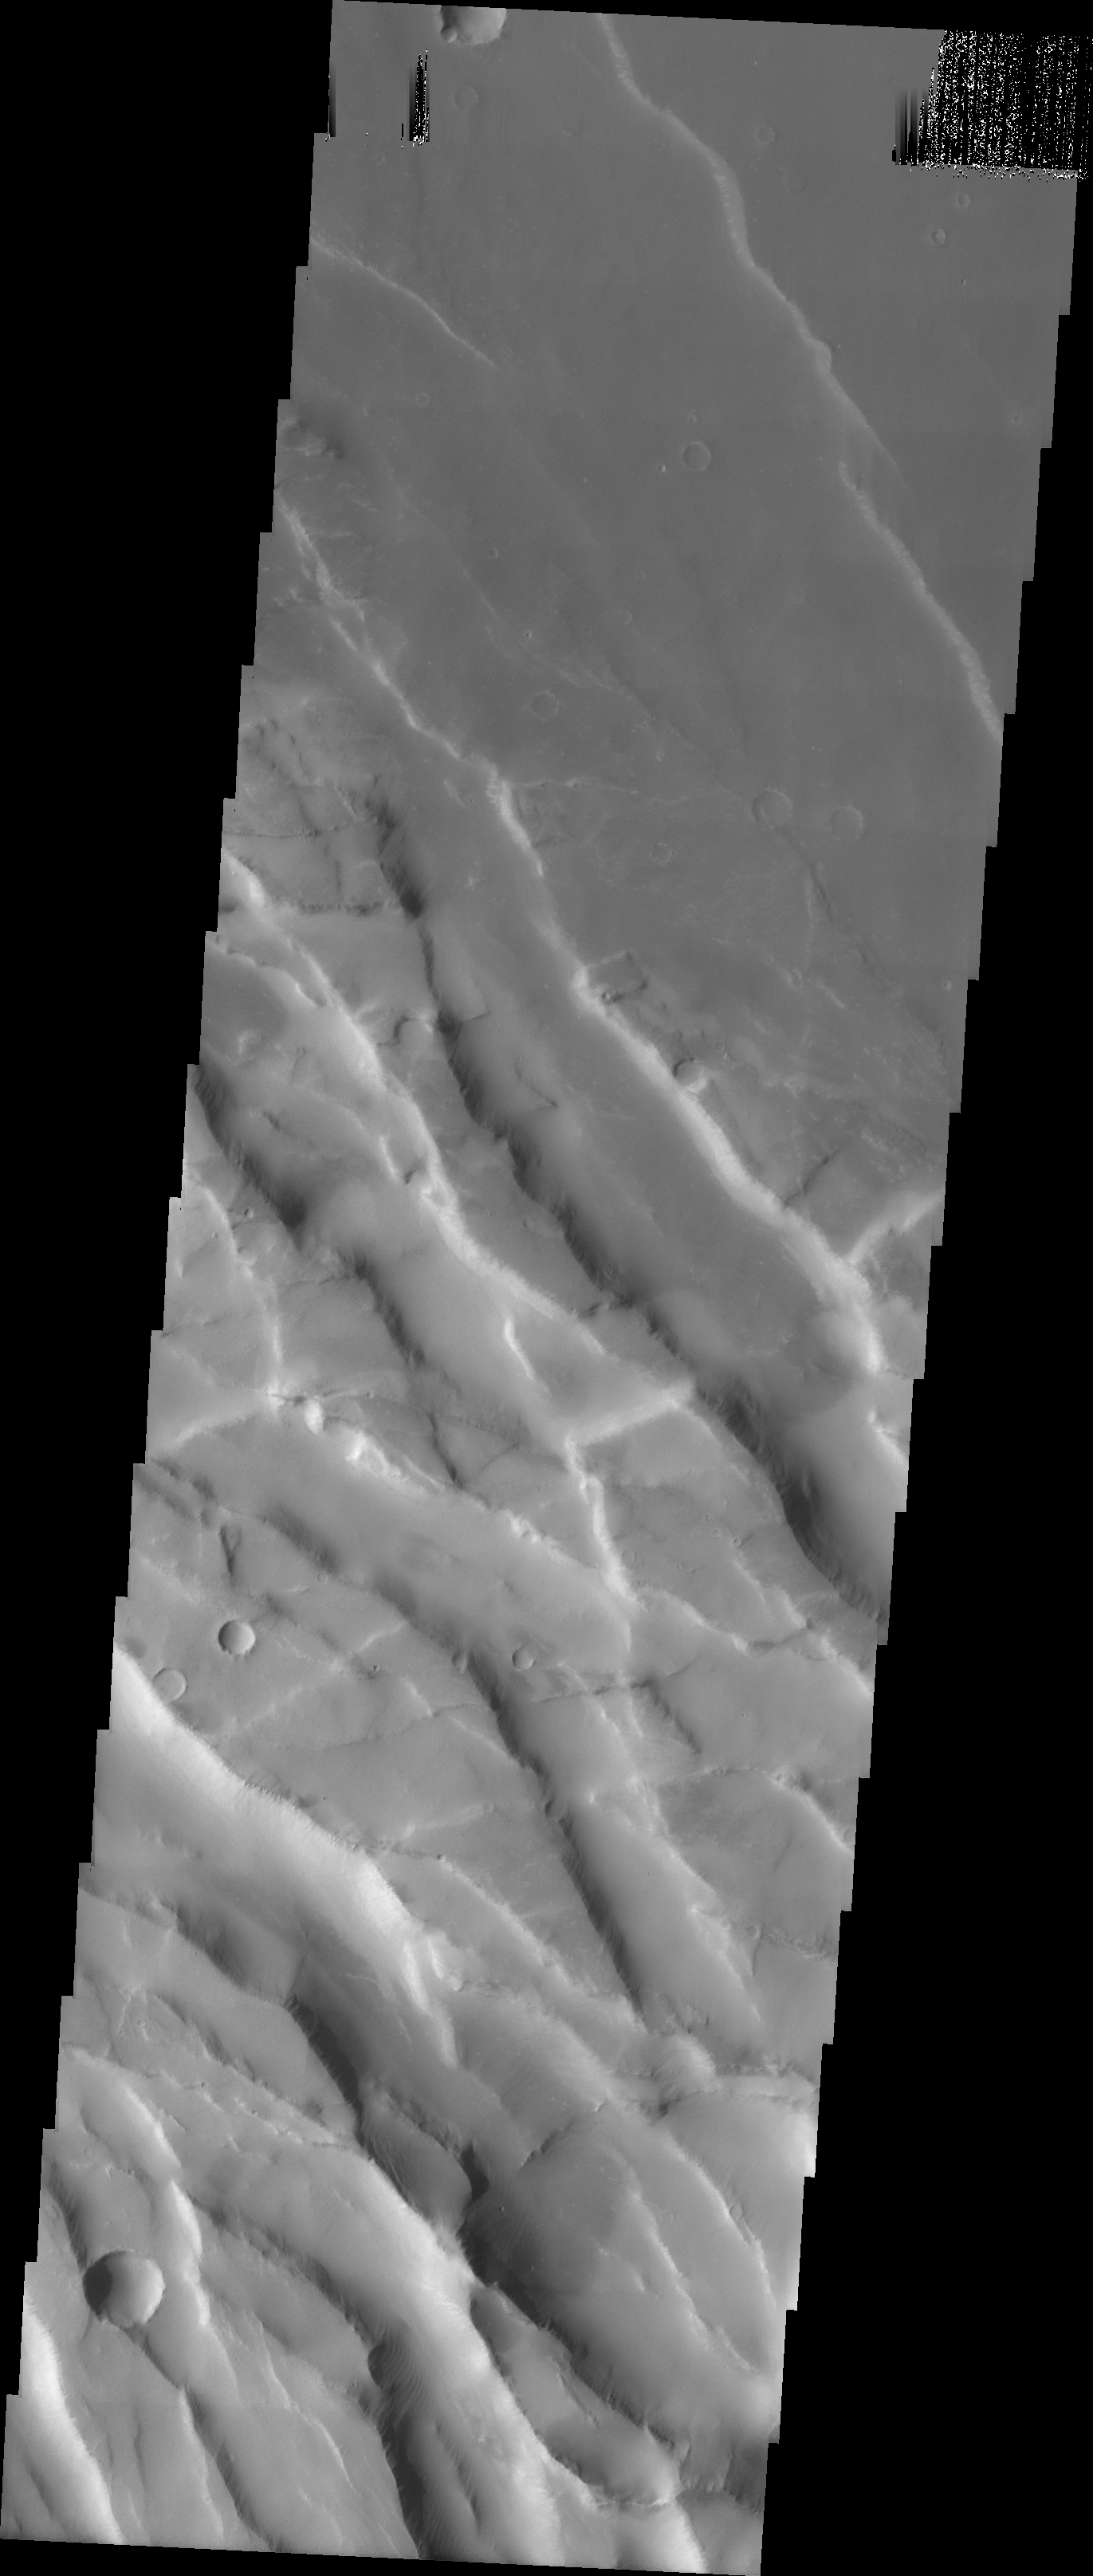

Old and New Graben

This image shows graben in the region between Arsia Mons and Syria Planum. The older northeast trending graben have been cut by the younger southeast trending graben.

Image information: VIS instrument. Latitude -14.1, Longitude 249.8 East (110.2 West). 19 meter/pixel resolution.

Note: this THEMIS visual image has not been radiometrically nor geometrically calibrated for this preliminary release. An empirical correction has been performed to remove instrumental effects. A linear shift has been applied in the cross-track and down-track direction to approximate spacecraft and planetary motion. Fully calibrated and geometrically projected images will be released through the Planetary Data System in accordance with Project policies at a later time.

NASA’s Jet Propulsion Laboratory manages the 2001 Mars Odyssey mission for NASA’s Office of Space Science, Washington, D.C. The Thermal Emission Imaging System (THEMIS) was developed by Arizona State University, Tempe, in collaboration with Raytheon Santa Barbara Remote Sensing. The THEMIS investigation is led by Dr. Philip Christensen at Arizona State University. Lockheed Martin Astronautics, Denver, is the prime contractor for the Odyssey project, and developed and built the orbiter. Mission operations are conducted jointly from Lockheed Martin and from JPL, a division of the California Institute of Technology in Pasadena.

Credit: NASA/JPL/Arizona State University